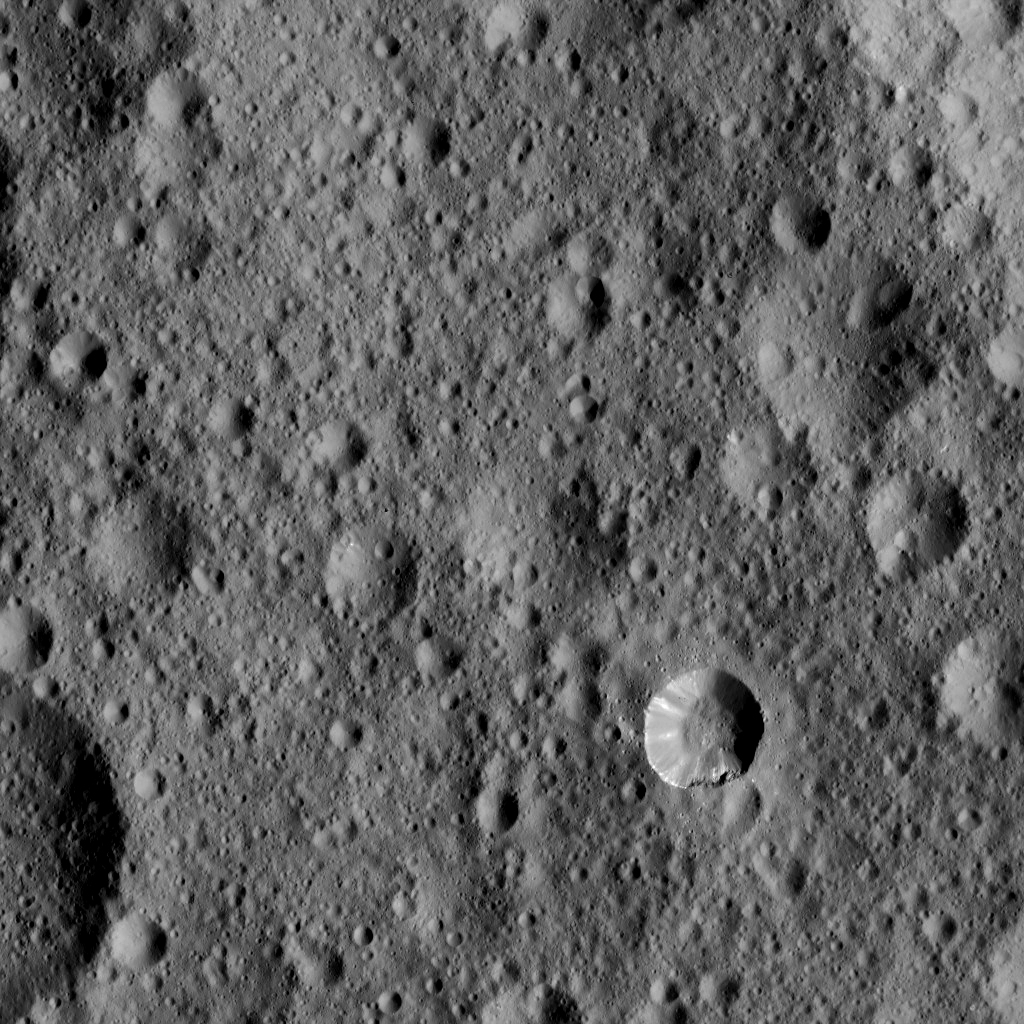

Dawn LAMO Image 61

This view from NASA’s Dawn spacecraft shows cratered terrain typical of Ceres, with a small bright crater highlighting the scene at lower right.

The view is centered at approximately 37 degrees north latitude, 349 degrees east longitude.

Dawn acquired this image on Feb. 9, 2016, from its low-altitude mapping orbit, at a distance of about 240 miles (385 kilometers) from the surface. The image resolution is 120 feet (35 meters) per pixel.

Dawn’s mission is managed by JPL for NASA’s Science Mission Directorate in Washington. Dawn is a project of the directorate’s Discovery Program, managed by NASA’s Marshall Space Flight Center in Huntsville, Alabama. UCLA is responsible for overall Dawn mission science. Orbital ATK, Inc., in Dulles, Virginia, designed and built the spacecraft. The German Aerospace Center, the Max Planck Institute for Solar System Research, the Italian Space Agency and the Italian National Astrophysical Institute are international partners on the mission team.

Credit: NASA/JPL-Caltech/UCLA/MPS/DLR/IDA